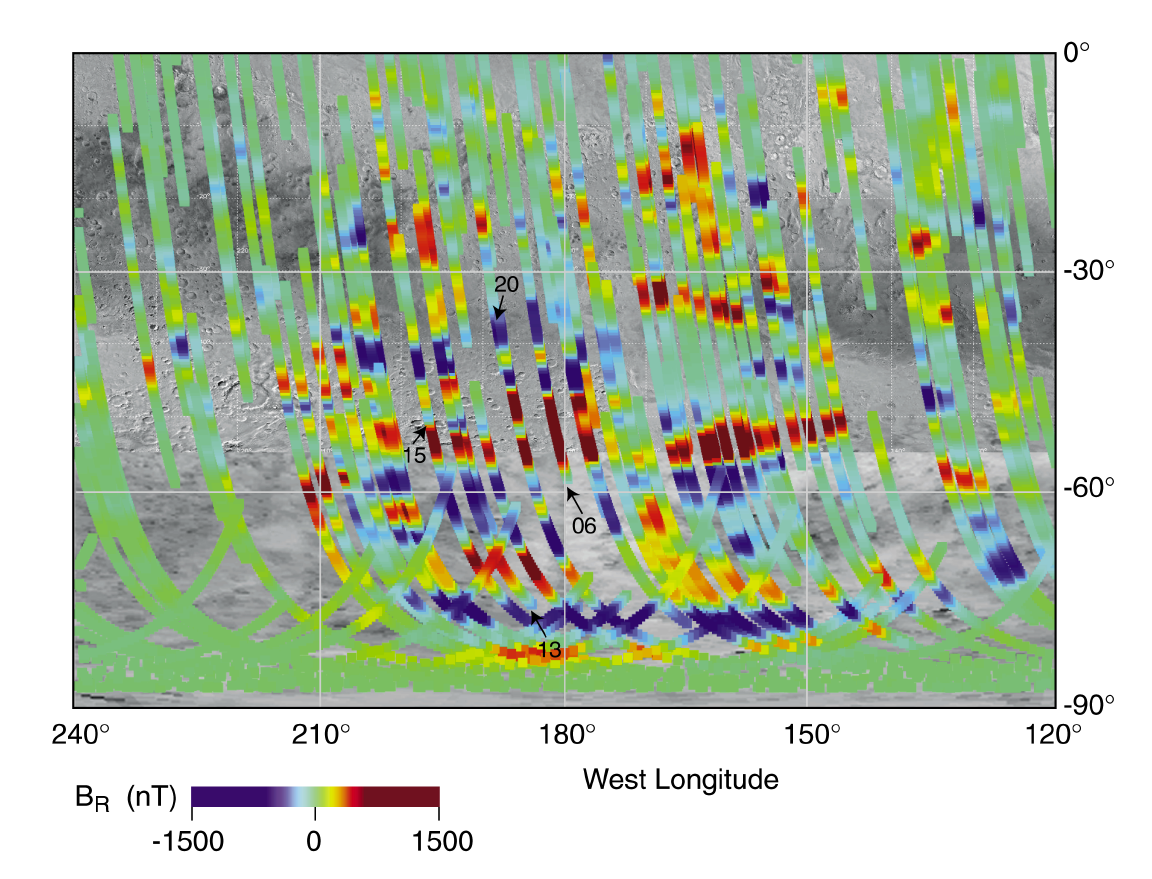

Magnetic Strips Preserve Record of Ancient Mars

This image is a map of Martian magnetic fields in the southern highlands near the Terra Cimmeria and Terra Sirenum regions, centered around 180 degrees longitude from the equator to the pole. It is where magnetic stripes possibly resulting from crustal movement are most prominent. The bands are oriented approximately east – west and are about 100 miles wide and 600 miles long, although the longest band stretches more than 1200 miles. The false blue and red colors represent invisible magnetic fields in the Martian crust that point in opposite directions. The magnetic fields appear to be organized in bands, with adjacent bands pointing in opposite directions, giving these stripes a striking similarity to patterns seen in the Earth’s crust at the mid-oceanic ridges.

NASA’s Mars Global Surveyor has discovered surprising new evidence of past movement of the Martian crust, suggesting that ancient Mars was a more dynamic, Earth-like planet than it is today.

Scientists using the spacecraft’s magnetometer have found banded patterns of magnetic fields on the Martian surface. The adjacent magnetic bands point in opposite directions, giving these invisible stripes a striking similarity to patterns seen in the crust of Earth’s sea floors.

(P50330,MRPS94769)

Above: An artist’s concept comparing the present day magnetic fields on Earth and Mars. Earth’s magnetic field is generated by an active dynamo – a hot core of molten metal. The magnetic field surrounds Earth and is considered global (left). The various Martian magnetic fields (right) do not encompass the entire planet and are local. The Martian dynamo is extinct, and its magnetic fields are ‘fossil’ remnants of its ancient, global magnetic field. I

On the Earth, the sea floor spreads apart slowly at mid-oceanic ridges as new crust flows up from Earth’s hot interior. Meanwhile, the direction of Earth’s magnetic field reverses occasionally, resulting in alternating stripes in the new crust that carry a fossil record of the past hundreds of million years of Earth’s magnetic history, a finding that validated the once-controversial theory of plate tectonics.

“The discovery of this pattern on Mars could revolutionize current thinking of the red planet’s evolution,” said Dr. Jack Connerney of NASA’s Goddard Space Flight Center, Greenbelt, MD, an investigator on the Global Surveyor’s magnetometer team. “If the bands on Mars are an imprint of crustal spreading, they are a relic of an early era of plate tectonics on Mars. However, unlike on Earth, the implied plate tectonic activity on Mars is most likely extinct.”

Alternate explanations for the banded structure may involve the fracturing and breakup of an ancient, uniformly magnetized crust due to volcanic activity or tectonic stresses from the rise and fall of neighboring terrain.

“Imagine a thin coat of dried paint on a balloon, where the paint is the crust of Mars,” explained Dr. Mario Acuna of Goddard, principal investigator on the Global Surveyor magnetometer. “If we inflate the balloon further, cracks can develop in the paint, and the edges of the cracks will automatically have opposite polarities, because nature does not allow there to be a positive pole without a negative counterpart.”

Peer-reviewed research based on the observations will be published in the April 30 issue of the journal Science.

The observations of the so-called magnetic stripes were made possible because of Mars Global Surveyor’s special aerobraking orbit. This process of dipping into the upper atmosphere of Mars to gradually shape the probe’s orbit into a circle was extended due to a problem with a solar panel on the spacecraft. The lowest point of each elliptically shaped orbit curved below the planet’s ionosphere, allowing the magnetometer to obtain better-than-planned regional measurements of Mars.

“At its nominal orbit more than 200 miles high, the instruments face too much magnetic interference, and they do not have the resolution to detect these features,” Acuna noted. “We began with misfortune, and ended up winning the lottery.”

The bands of magnetized crust apparently formed in the distant past when Mars had an active dynamo, or hot core of molten metal, which generated a global magnetic field. Mars was geologically active, with molten rock rising from below cooling at the surface and forming new crust. As the new crust solidified, the magnetic field that permeated the rock was “frozen” in the crust. Periodically, conditions in the dynamo changed and the global magnetic field reversed direction. The oppositely directed magnetic field was then frozen into newer crust.

(P50331,MRPS94770)

Above: These images are an artist’s concept of the process that may have generated magnetic stripes in the crust of ancient Mars. In the left image, the blue arrows and compass needle indicate the direction of the magnetic field. The yellow-orange shape represents a pool of molten rock (magma) upwelling beneath the Martian crust. The red and blue bands are magnetized crust on either side of a spreading center, or rift.

“Like a Martian tape recorder, the crust has preserved a fossil record of the magnetic field directions that prevailed at different times in the ancient past,” Connerney said. When the planet’s hot core cooled, the dynamo ceased and the global magnetic field of Mars vanished. However, a record of the magnetic field was preserved in the crust and detected by the Global Surveyor instrument.

The mission’s map of Martian magnetic regions may help solve another mystery — the origin of a striking difference in appearance between the smooth, sparsely cratered northern lowlands of Mars and the heavily cratered southern highlands. The map reveals that the northern regions are largely free of magnetism, indicating the northern crust formed after the dynamo died. “The dynamo likely died a few hundred million years after Mars’ formation. One possibility is that later asteroid impacts followed by volcanic activity heated and shocked large areas of the northern crust, obliterating any local magnetic fields and smoothing the terrain,” Acuna said. “When the crust cooled, there was no longer a global magnetic field to become frozen in again.”

The map also identifies an area in the southern highlands as the oldest surviving unmodified crust on Mars. This area on Marsis where the magnetic stripes are most prominent. The bands are oriented approximately east-to-west and are about 100 miles wide and 600 miles long, although the longest band stretches more than 1,200 miles.

“The bands are wider than those on Earth, perhaps for a couple of reasons,” Connerney said. “The Martian crust could have been generated at a greater rate, causing a given magnetic field to be imprinted over a wider area before it reversed direction. Second, the Martian magnetic field may have reversed direction less frequently, which would have given more time for anyone field direction to imprint itself in the steadily moving crust, resulting in wider bands.

In order to call this pattern a crustal spreading center like that observed in the mid-oceanic ridges on Earth, we need to find a point of symmetry, where the pattern on one side matches the pattern on the other. We have not yet found evidence of this type of symmetry,” Connerney added.

Credit: NASA, Jack Connerney, Mario Acuna, Carol Ladd